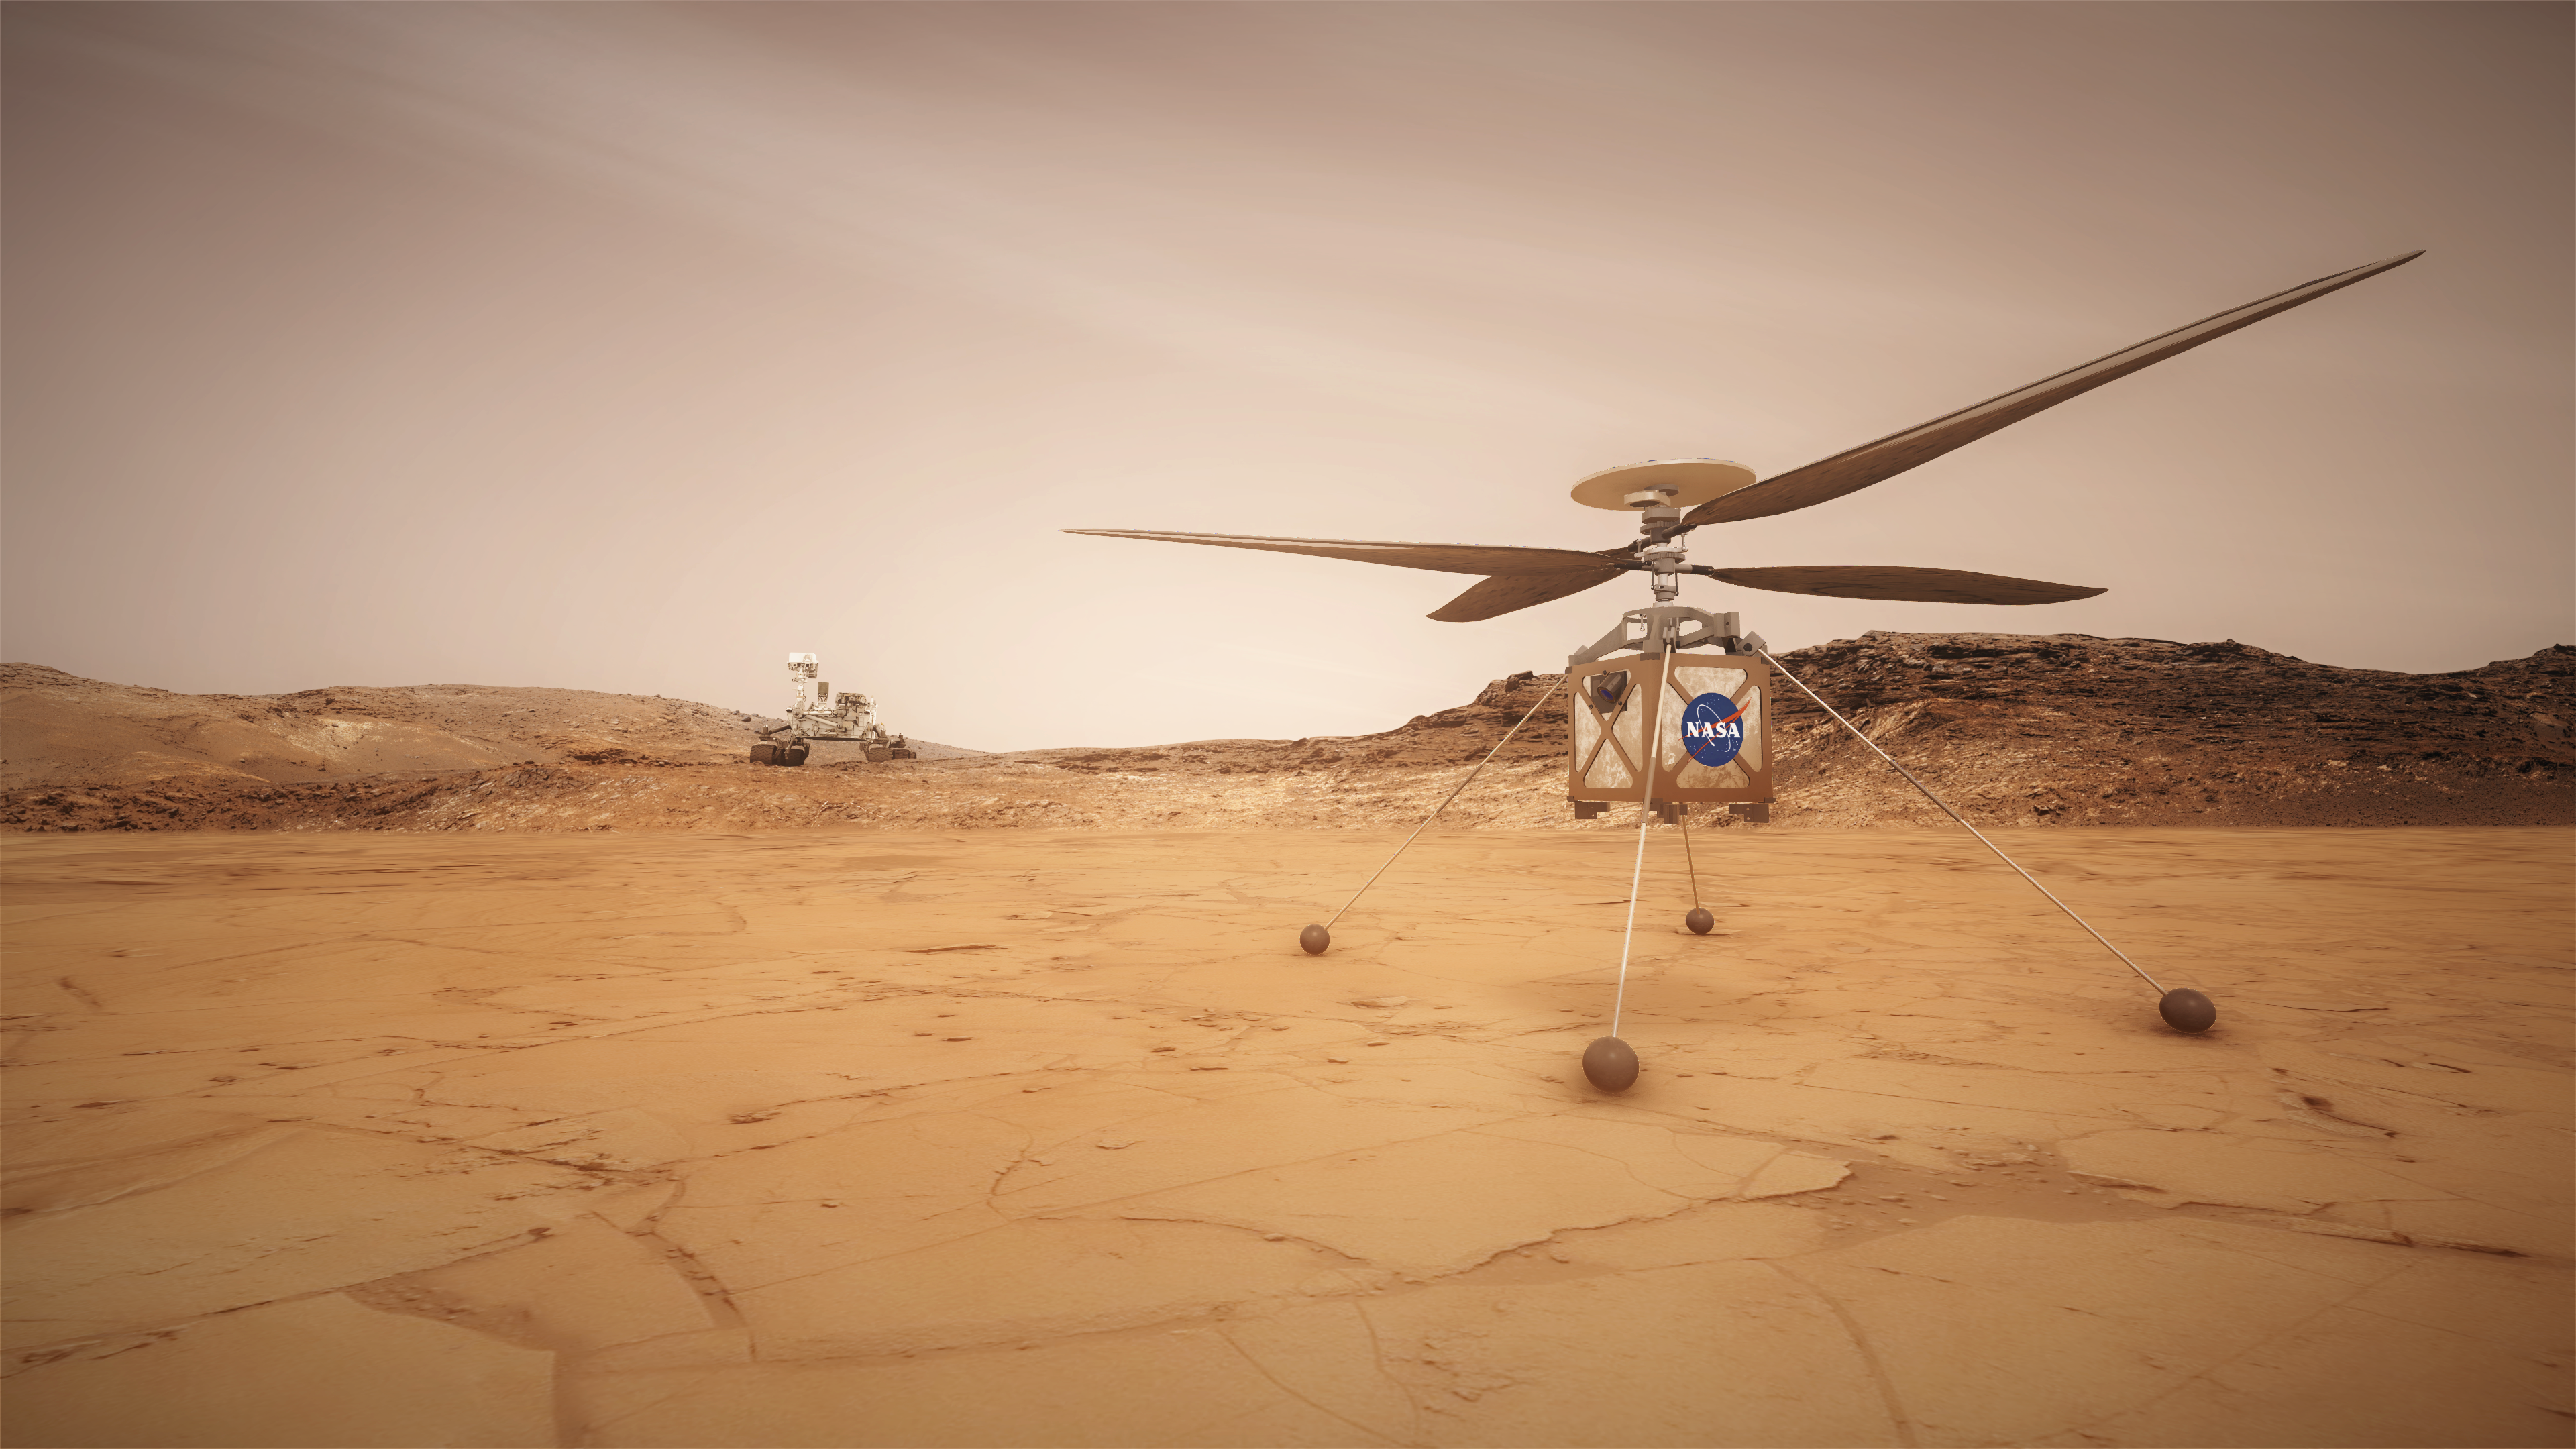

Mars Helicopter (Artist’s Concept)

This artist concept shows the Mars Helicopter, a small, autonomous rotorcraft, which will travel with NASA’s Mars 2020 rover mission, currently scheduled to launch in July 2020, to demonstrate the viability and potential of heavier-than-air vehicles on the Red Planet.

Credit: NASA/JPL-Caltech